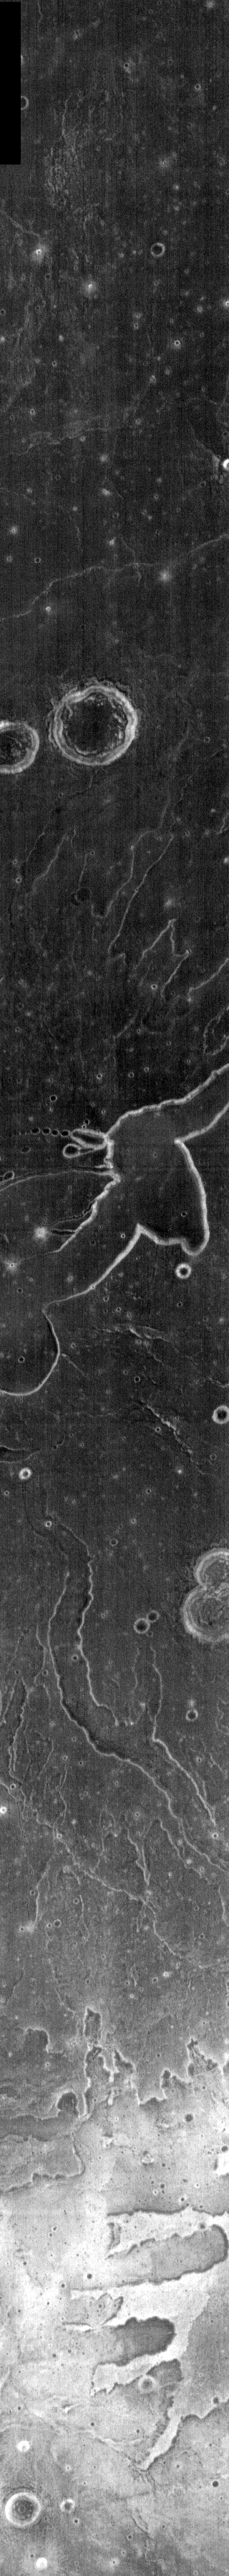

Tyrrhena Patera

This week we will be examining images of Tyrrhena Patera and its surroundings. Tyrrhena Patera is one of several moderate sized volcanoes located in the Martian southern highlands. While the volcanic edifice is only moderate in size (when compared to the larger Tharsis volcanoes), the surrounding volcanic materials cover an extensive area. Deep eroded channels on the slope of the volcano indicate that the volcano itself is likely composed of pyroclastic materials rather than flow materials.

Image information: IR instrument. Latitude -21.8, Longitude 106.4 East (253.6 West). 100 meter/pixel resolution.

Note: this THEMIS visual image has not been radiometrically nor geometrically calibrated for this preliminary release. An empirical correction has been performed to remove instrumental effects. A linear shift has been applied in the cross-track and down-track direction to approximate spacecraft and planetary motion. Fully calibrated and geometrically projected images will be released through the Planetary Data System in accordance with Project policies at a later time.

NASA’s Jet Propulsion Laboratory manages the 2001 Mars Odyssey mission for NASA’s Office of Space Science, Washington, D.C. The Thermal Emission Imaging System (THEMIS) was developed by Arizona State University, Tempe, in collaboration with Raytheon Santa Barbara Remote Sensing. The THEMIS investigation is led by Dr. Philip Christensen at Arizona State University. Lockheed Martin Astronautics, Denver, is the prime contractor for the Odyssey project, and developed and built the orbiter. Mission operations are conducted jointly from Lockheed Martin and from JPL, a division of the California Institute of Technology in Pasadena.

Credit: NASA/JPL/Arizona State University